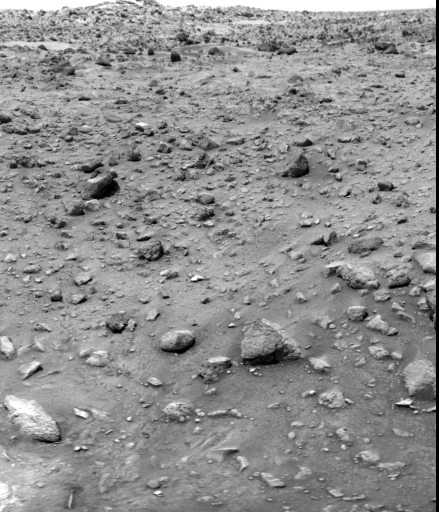

Surface Sampler Arm

Photographic evidence of the successful series of commands to the Viking 1 lander on Mars that unlocked the surface sampler arm is seen in this picture. At lower left, to the right of a whitish area is a small oblong object — the boom latch pin that had failed to drop out of the scoop assembly causing the mechanism to lock. With the pin free, the boom and scoop can now be used for the soil sampler experiments beginning in two days, including a search for microscopic life in the Martian soil. The boom latch pin is 0.2 inches in diameter and 3.2 inches long. The pin weights 0.44 ounces, fell from about three feet and impacted the surface at eight to nine feet per second producing a mini-crater with a dark ejecta blanket. These data will be studies to determine soil properties.

Credit: NASA/JPL